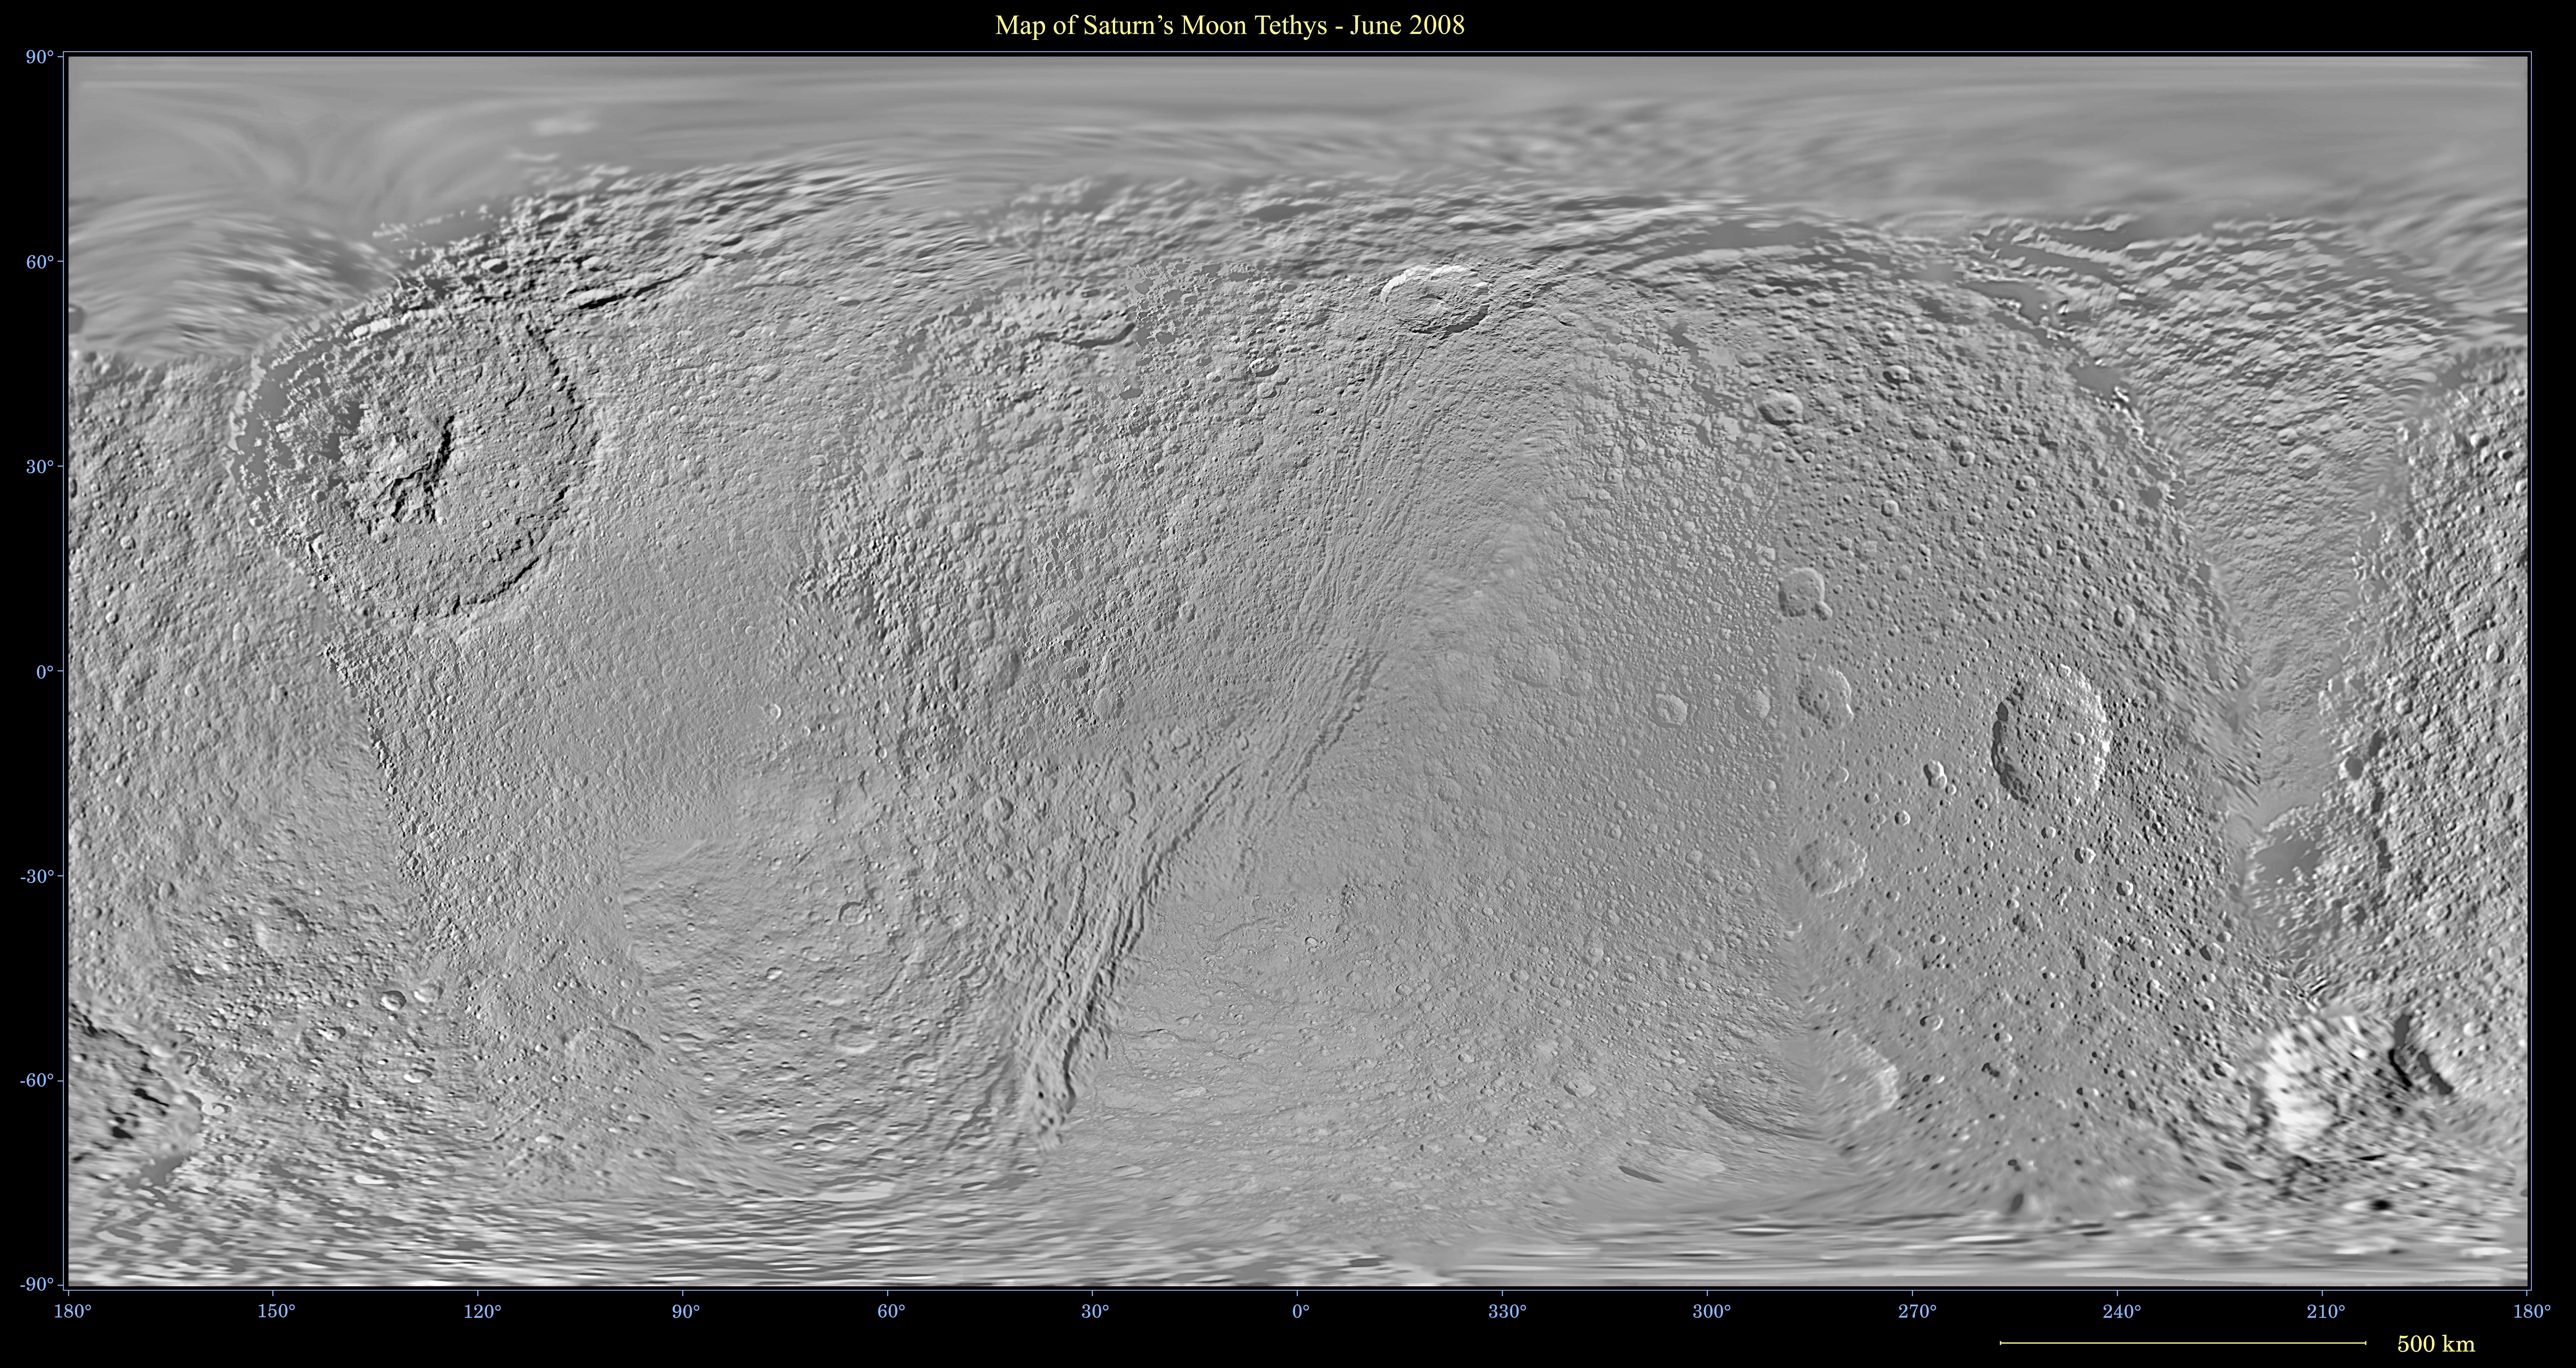

Map of Tethys

This global map of Saturn’s moon Tethys was created using images taken during Cassini spacecraft flybys, with Voyager images filling in the gaps in Cassini’s coverage.

The map is an equidistant (simple cylindrical) projection and has a scale of 292.5 meters (959.6 feet) per pixel at the equator. The mean radius of Tethys used for projection of this map is 536.3 kilometers (333.2 miles). The resolution of the map is 32 pixels per degree. This map is an update to the version released in February 2008, see PIA08407.

The Cassini-Huygens mission is a cooperative project of NASA, the European Space Agency and the Italian Space Agency. The Jet Propulsion Laboratory, a division of the California Institute of Technology in Pasadena, manages the mission for NASA’s Science Mission Directorate, Washington, D.C. The Cassini orbiter and its two onboard cameras were designed, developed and assembled at JPL. The imaging operations center is based at the Space Science Institute in Boulder, Colo.

Credit: NASA/JPL/Space Science Institute